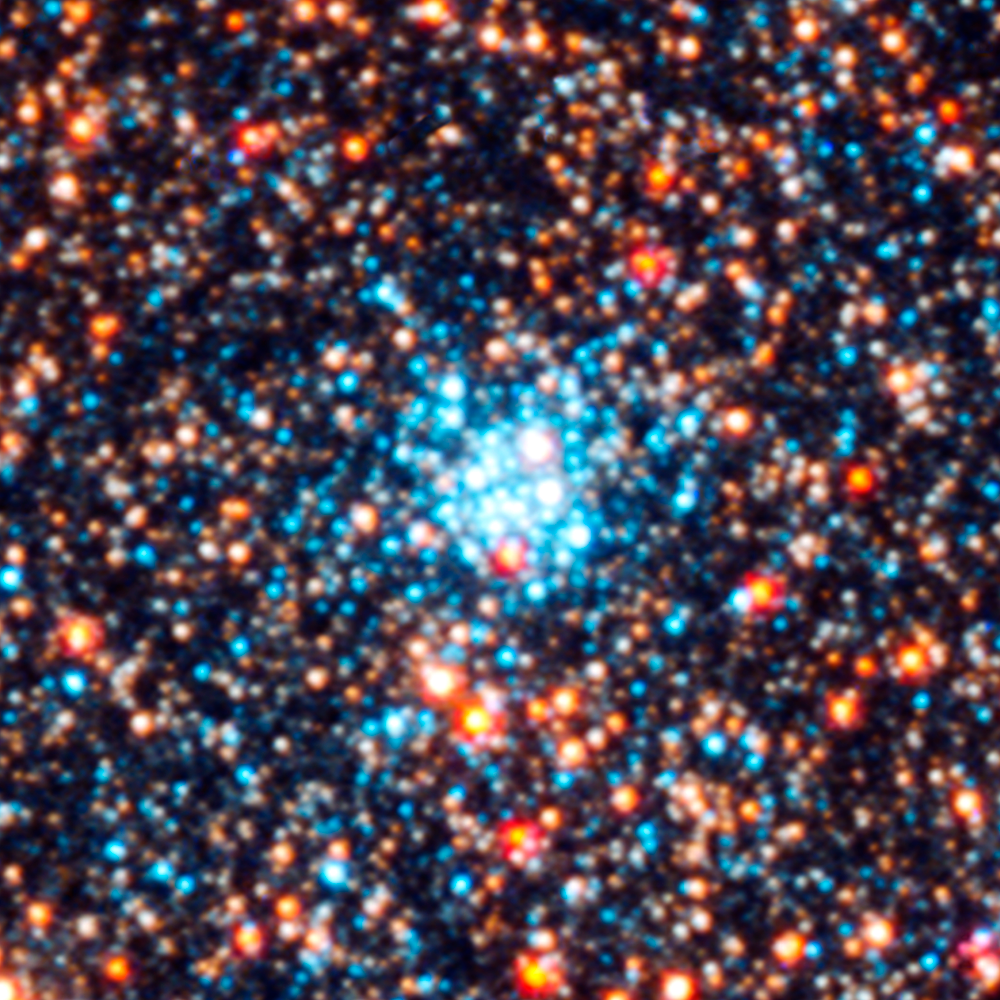

Star Cluster AP244

Object Name: M31, Andromeda Galaxy, AP244
Object Description: Star cluster
Instrument: HST/ACS/WFC, HST/WFC3/UVIS, and HST/WFC3/IR
Filters: F336W (U), F475W (g), F814W (I), and F160W (H)

This images is a composite of separate exposures acquired by the ACS and WFC3 instruments on the Hubble Space Telescope. Several filters were used to sample broad wavelength ranges. The color results from assigning different hues (colors) to each monochromatic (grayscale) image associated with an individual filter. In this case, the assigned colors are: Blue: WFC3/UVIS F336W (U) Green: ACS/WFC F475W (g) Yellow: ACS/WFC F814W (I) Red: WFC3/IR F160W (H)

Credit: NASA, ESA, J. Dalcanton, B.F. Williams, L.C. Johnson (University of Washington), and the PHAT team